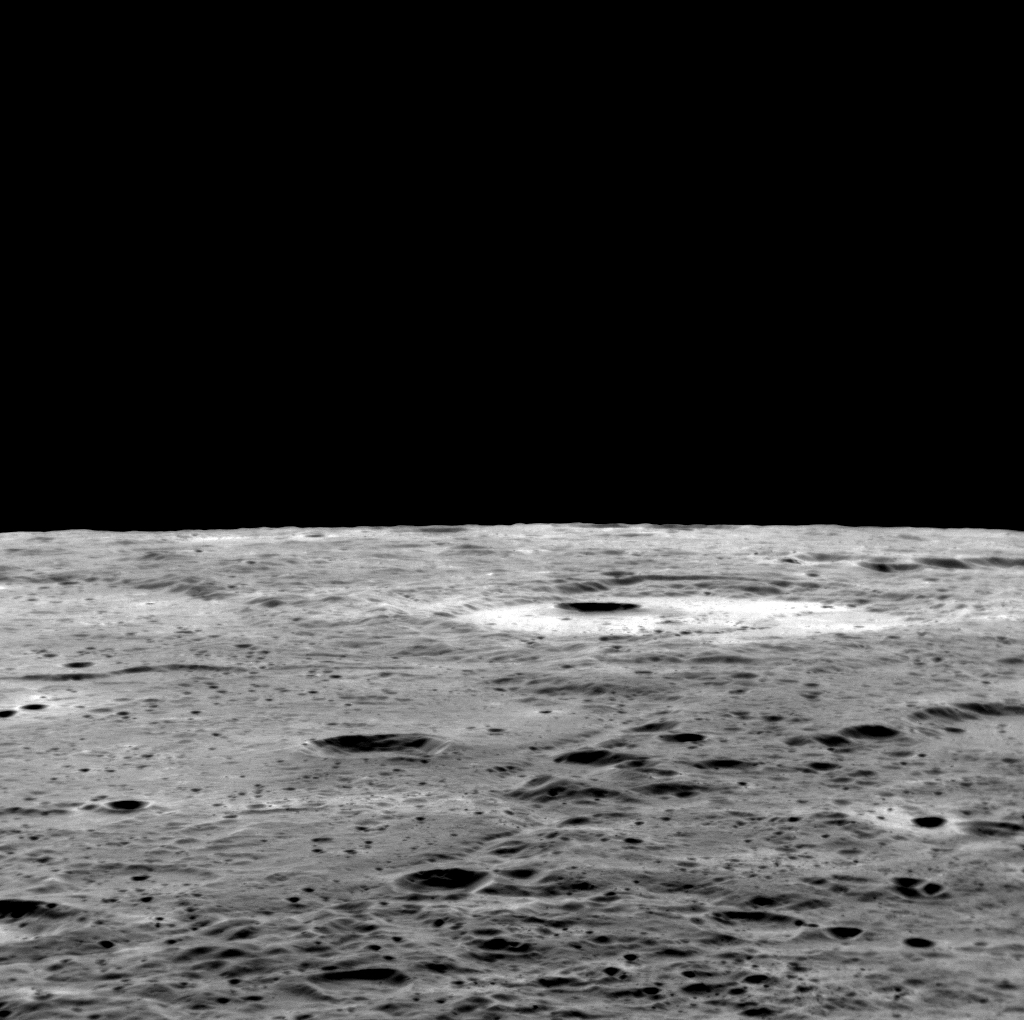

A Little Perspective

Images of Mercury’s limb provide information about the shape and topography of Mercury, but they also provide a sense of what it would be like to fly over the innermost planet, and to look out the spacecraft window toward the horizon. See anywhere good to land?

This image was acquired as part of MDIS’s limb imaging campaign. Once per week, MDIS captures images of Mercury’s limb, with an emphasis on imaging the southern hemisphere limb. These limb images provide information about Mercury’s shape and complement measurements of topography made by the Mercury Laser Altimeter (MLA) of Mercury’s northern hemisphere.

Date acquired: July 24, 2012
Image Mission Elapsed Time (MET): 251598850
Image ID: 2258481
Instrument: Narrow Angle Camera (NAC) of the Mercury Dual Imaging System (MDIS)
Center Latitude: -18.25°
Center Longitude: 353.70° E
Scale: The bottom of this scene is approximately 150 km (93 mi.) across from left to right
Incidence Angle: 58.6°
Emission Angle: 80.0°
Phase Angle: 138.6°

The MESSENGER spacecraft is the first ever to orbit the planet Mercury, and the spacecraft’s seven scientific instruments and radio science investigation are unraveling the history and evolution of the Solar System’s innermost planet. Visit the Why Mercury? section of this website to learn more about the key science questions that the MESSENGER mission is addressing. During the one-year primary mission, MDIS acquired 88,746 images and extensive other data sets. MESSENGER is now in a year-long extended mission, during which plans call for the acquisition of more than 80,000 additional images to support MESSENGER’s science goals.

These images are from MESSENGER, a NASA Discovery mission to conduct the first orbital study of the innermost planet, Mercury. For information regarding the use of images, see the MESSENGER image use policy.

Credit: NASA/Johns Hopkins University Applied Physics Laboratory/Carnegie Institution of Washington